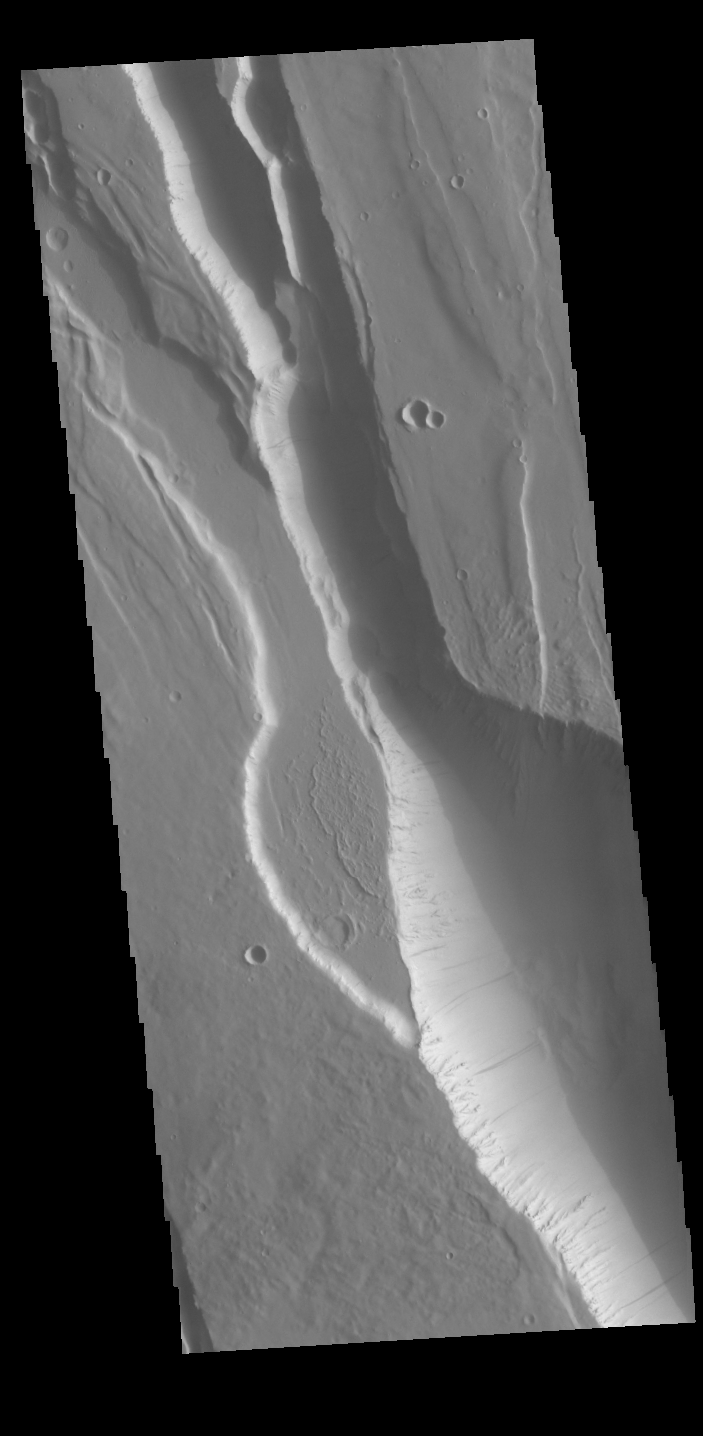

Elysium Chasma

This fracture system is called Elysium Chasma. Located west of Elysium Mons, it is just one of many large fractures in the Elysium volcanic complex.

Credit: NASA/JPL-Caltech/ASU